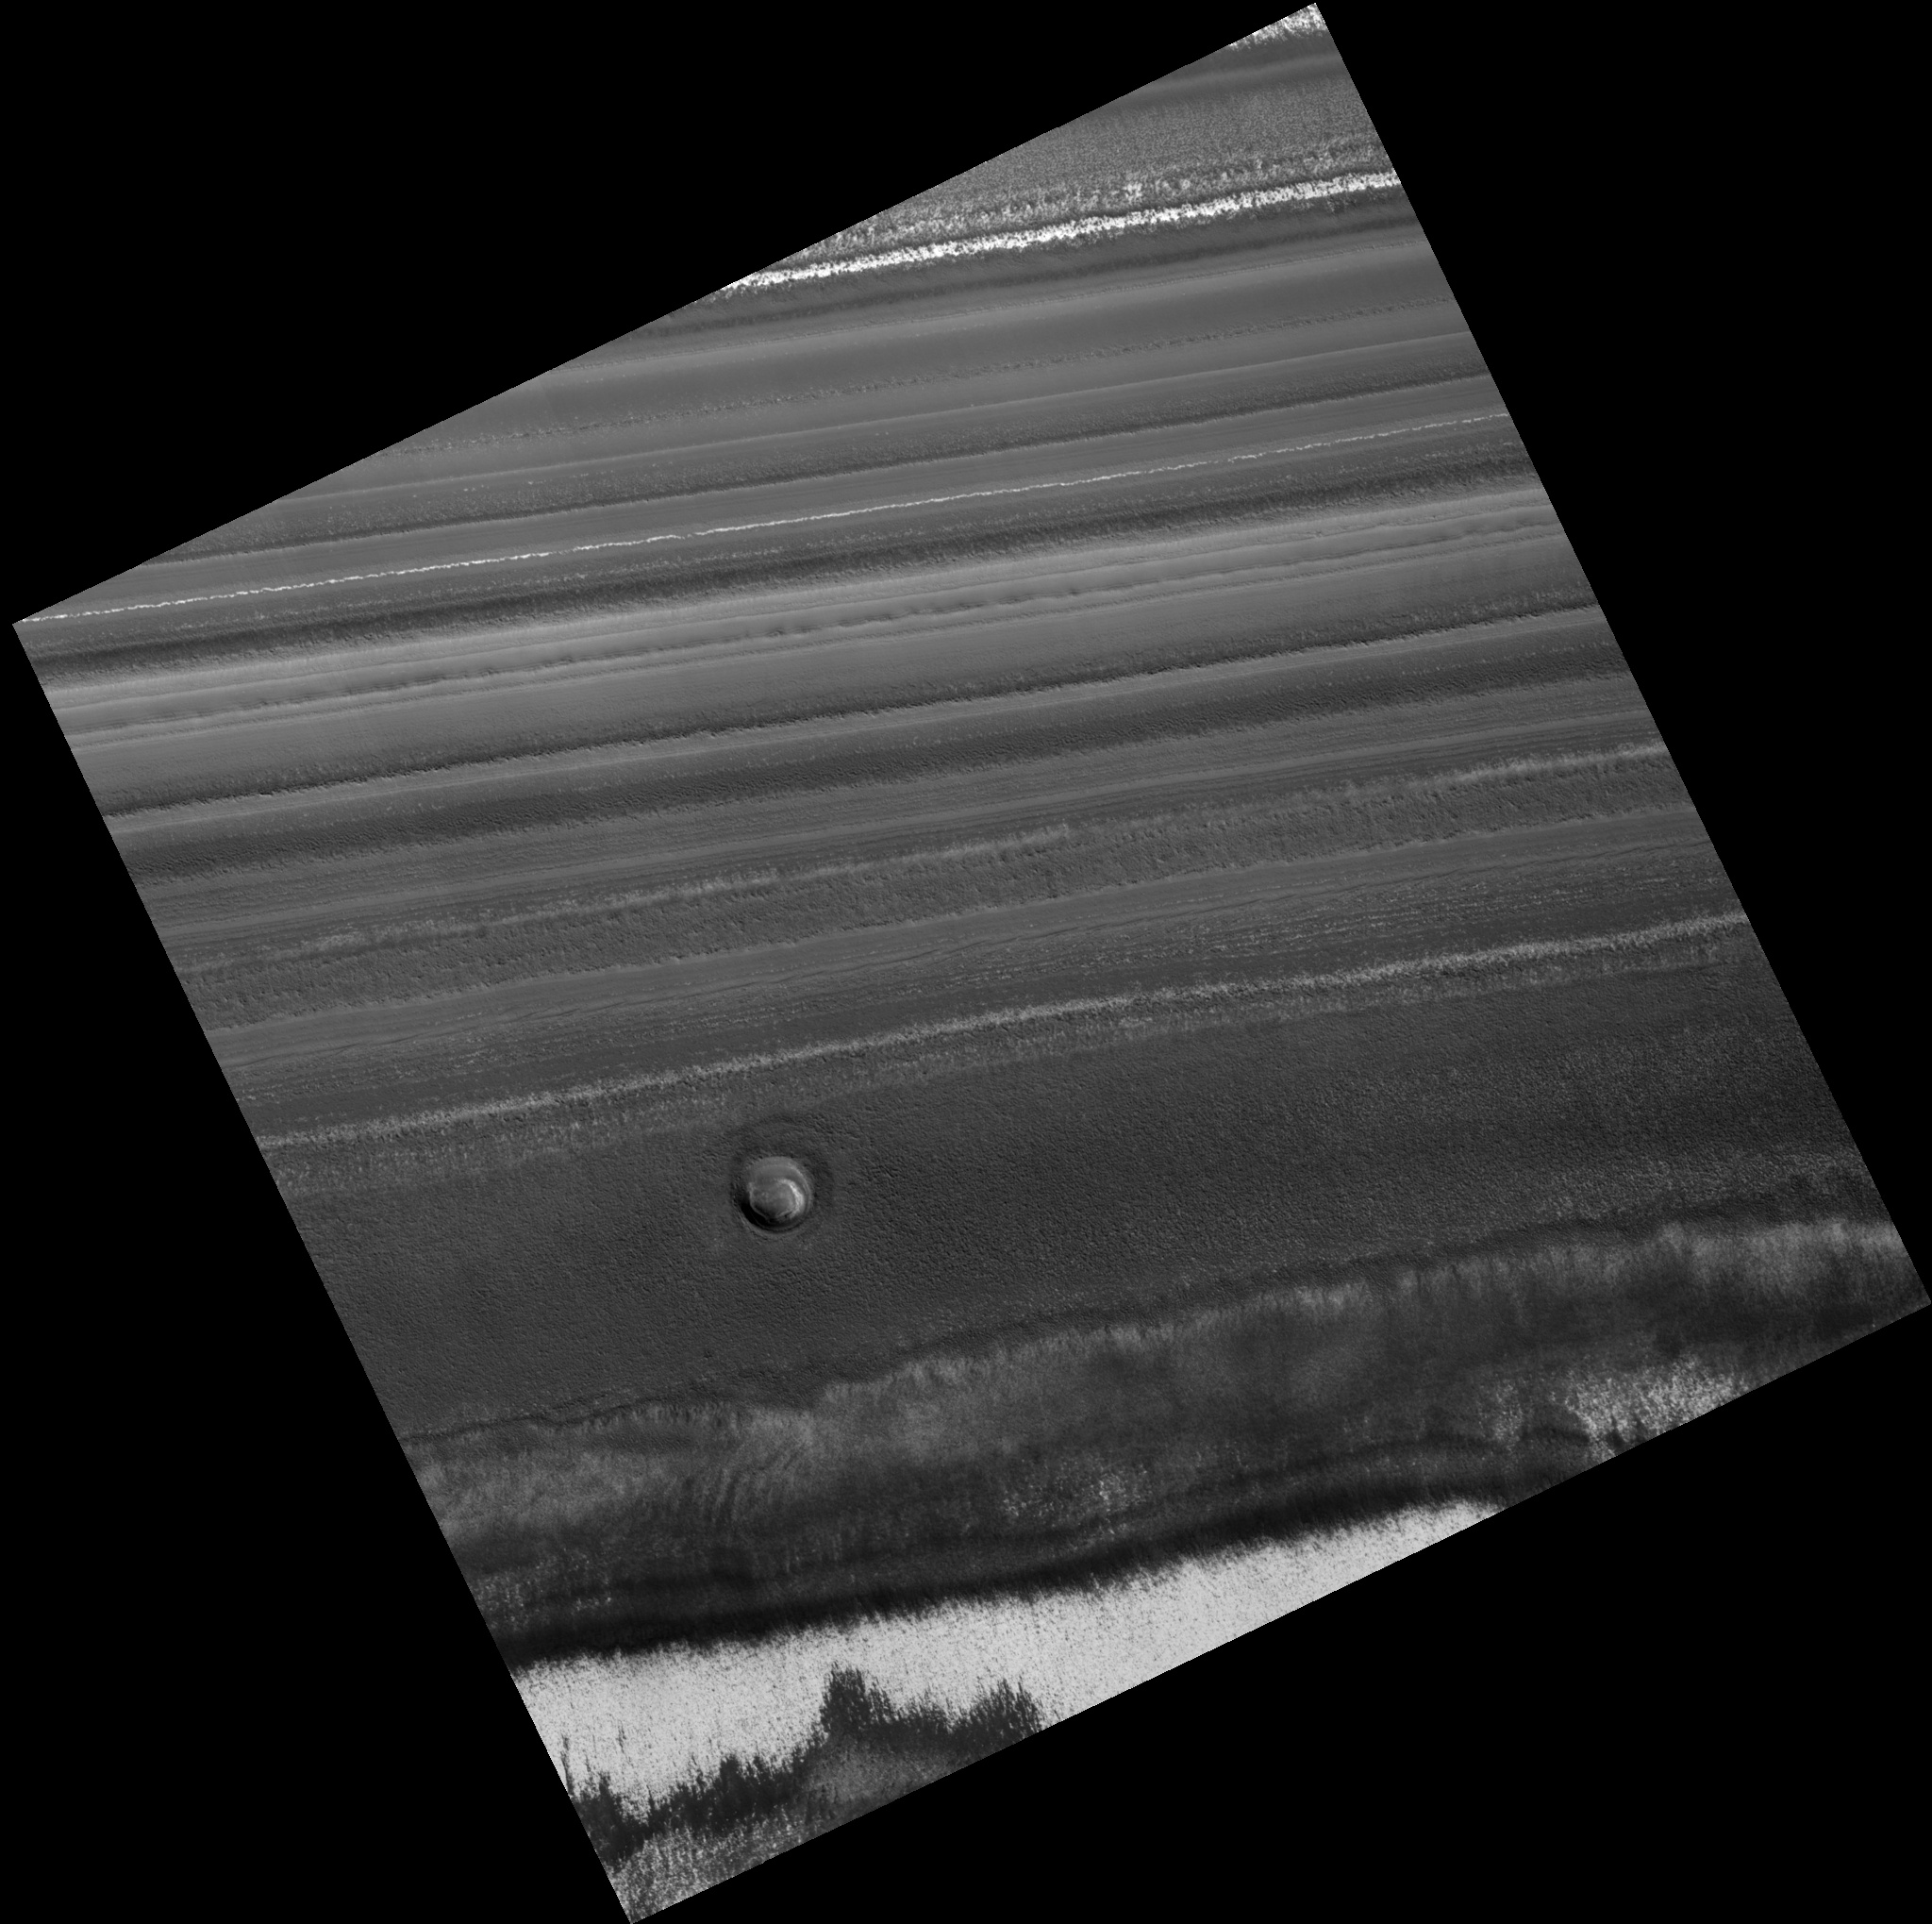

Fresh Crater in North Polar Layered Deposit

Image PSP_001462_2630 was taken by the High Resolution Imaging Science Experiment (HiRISE) camera onboard the Mars Reconnaissance Orbiter spacecraft on November 18, 2006. The complete image is centered at 83.0 degrees latitude, 94.8 degrees East longitude. The range to the target site was 317.2 km (198.3 miles). At this distance the image scale is 31.7 cm/pixel (with 1 x 1 binning) so objects ~95 cm across are resolved. The image shown here has been map-projected to 25 cm/pixel. The image was taken at a local Mars time of 1:51 PM and the scene is illuminated from the west with a solar incidence angle of 67 degrees, thus the sun was about 23 degrees above the horizon. At a solar longitude of 137.2 degrees, the season on Mars is Northern Summer.

NASA’s Jet Propulsion Laboratory, a division of the California Institute of Technology in Pasadena, manages the Mars Reconnaissance Orbiter for NASA’s Science Mission Directorate, Washington. Lockheed Martin Space Systems, Denver, is the prime contractor for the project and built the spacecraft. The High Resolution Imaging Science Experiment is operated by the University of Arizona, Tucson, and the instrument was built by Ball Aerospace and Technology Corp., Boulder, Colo.

Credit: NASA/JPL/Univ. of Arizona